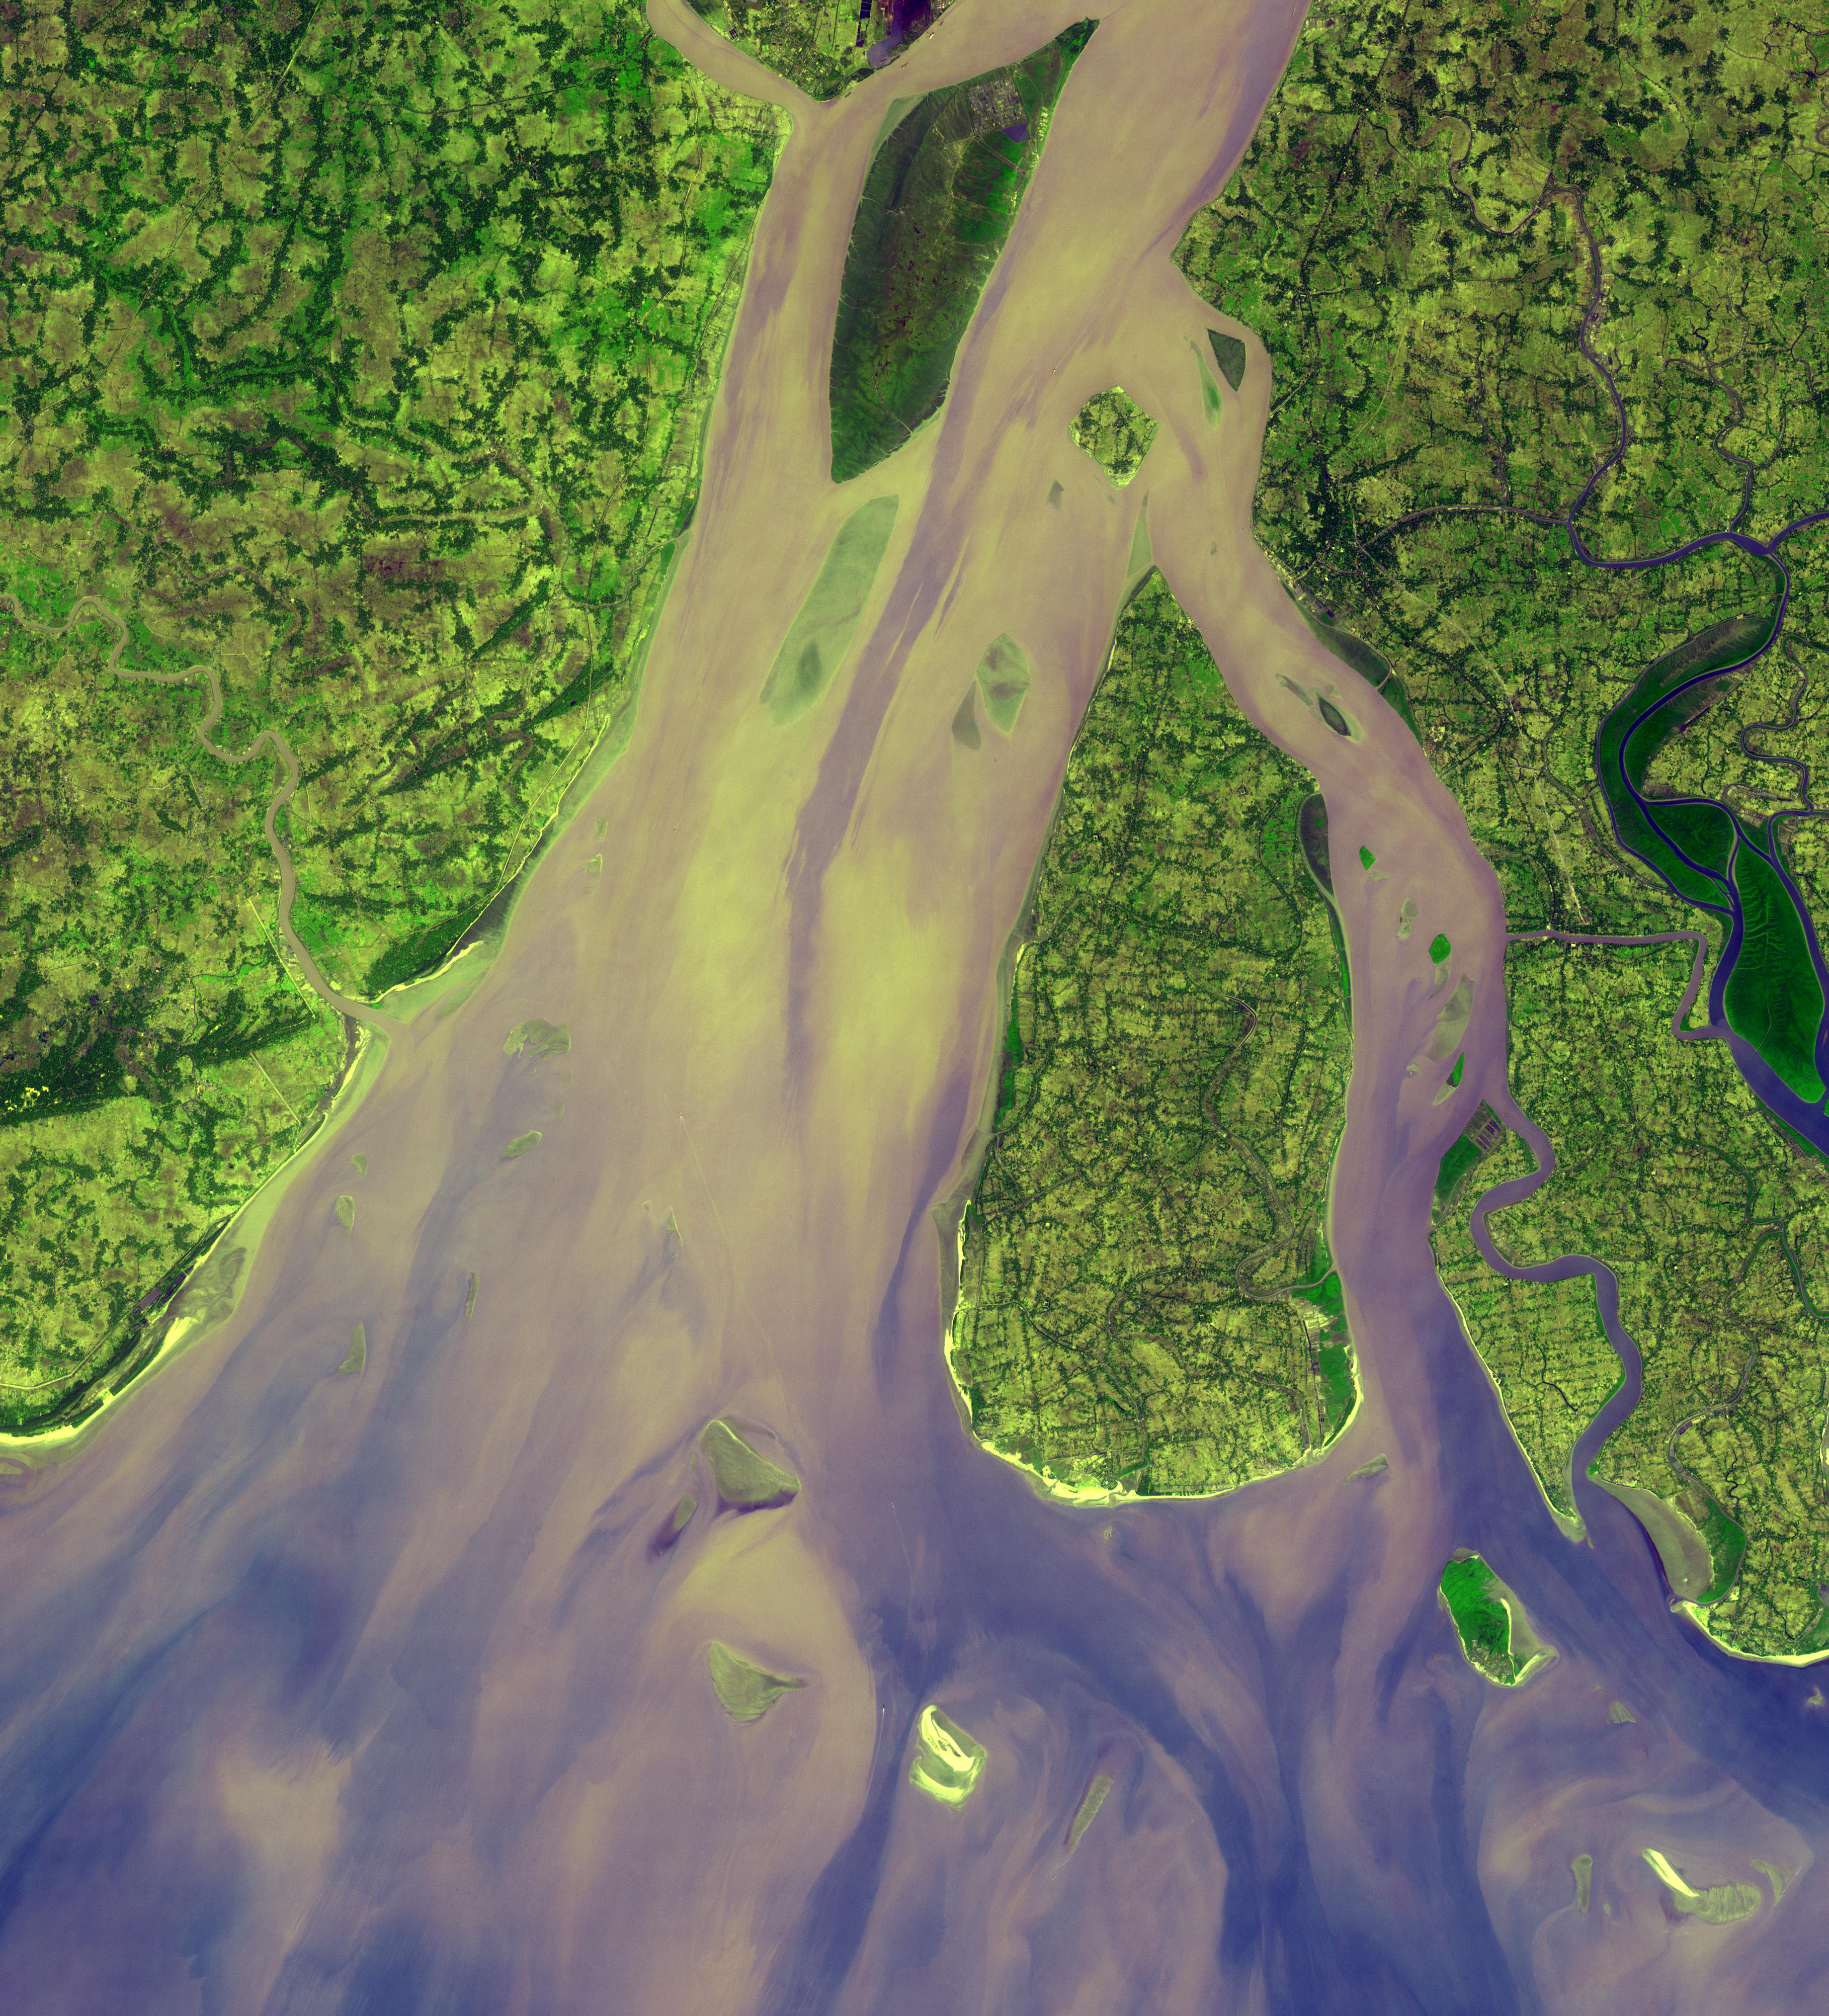

Hugli River Delta, India

The western-most part of the Ganges Delta is seen in this 54.5 by 60 km ASTER sub-scene acquired on January 6, 2005. The Hugli River branches off from the Ganges River 300 km to the north, and flows by the city of Calcutta before emptying into the Bay of Bengal. High sediment load is evident by the light tan colors in the water, particularly downstream from off-shore islands. The deep green colors of some of these islands are mangrove swamps. The image is centered at 21.9 degrees north latitude, 88 degrees east longitude.

The U.S. science team is located at NASA’s Jet Propulsion Laboratory, Pasadena, Calif. The Terra mission is part of NASA’s Science Mission Directorate.

Credit: NASA/GSFC/METI/ERSDAC/JAROS, and U.S./Japan ASTER Science Team